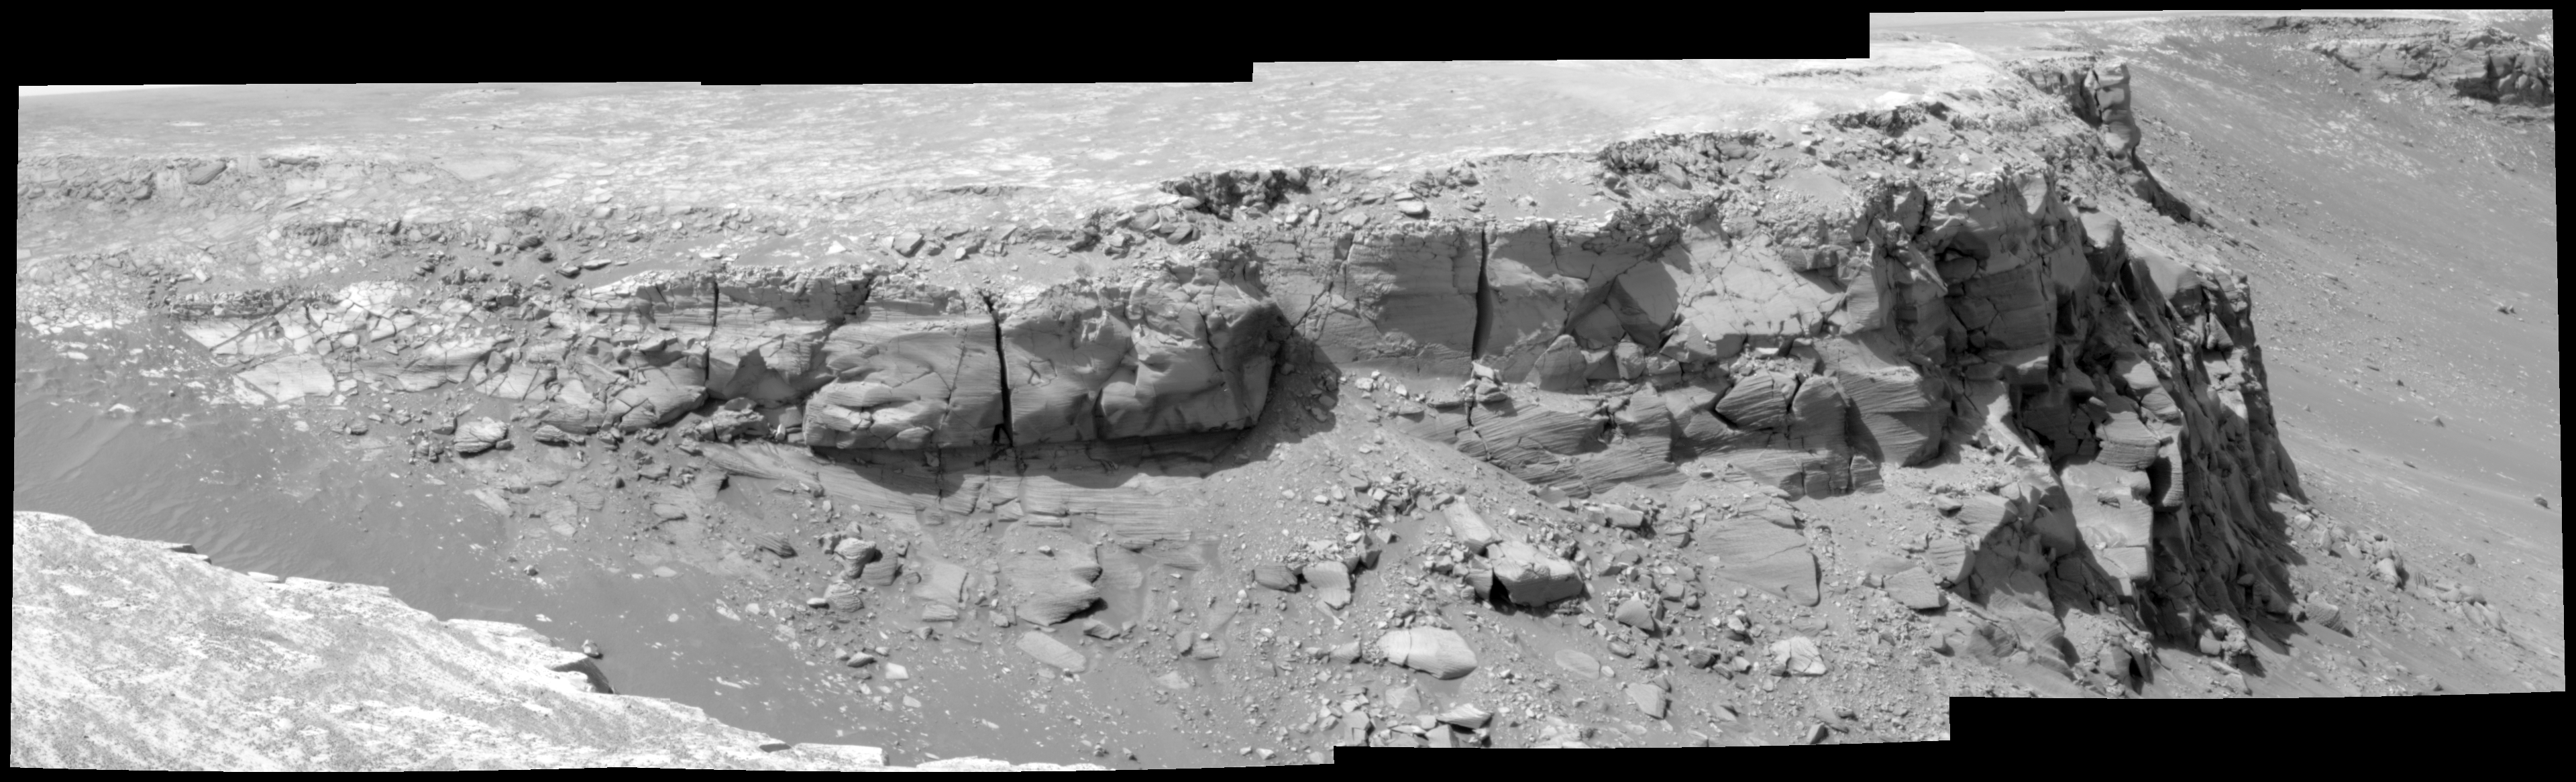

View of ‘Bottomless Bay’ on Rim of ‘Victoria’ (Altered Contrast)

As part of its investigation of “Victoria Crater,” NASA’s Mars Exploration Rover Opportunity examined a section of the scalloped rim called “Bottomless Bay” (or “Bahia sin Fondo”). This view shows the northeastern side of Bottomless Bay as seen from the southwest. The exposures combined into this mosaic were taken by the rover’s panoramic camera through a 750-nanometer filter during the 1,019th Martian day, or sol, of Opportunity’s Mars-surface mission (Dec. 5, 2006). Contrast has been altered to improve the visibility of details in shadowed areas.

Credit: NASA/JPL-Caltech/Cornell